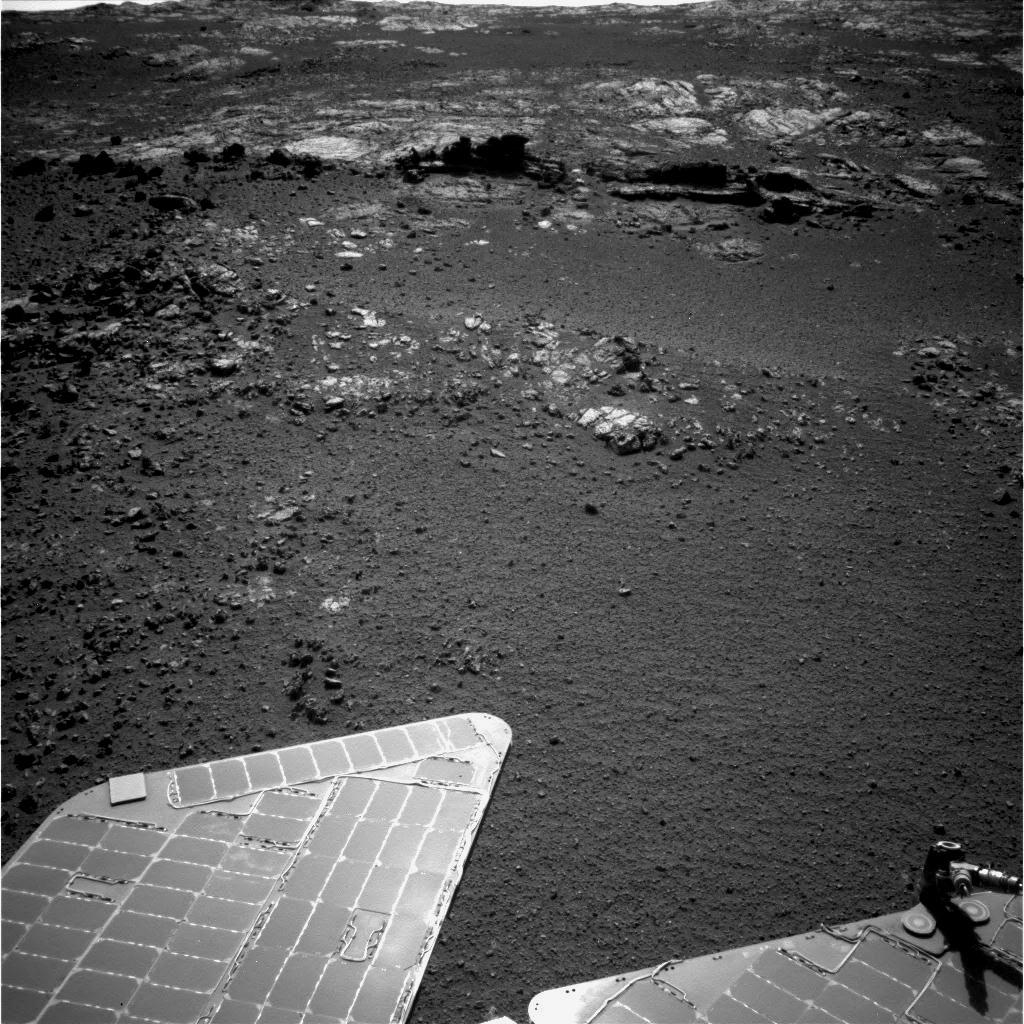

Outcrop Beckoning Opportunity, Sol 3057

The team operating NASA’s Mars Exploration Rover Opportunity plans to investigate rocks in this area photographed by the rover’s navigation camera during the 3,057th Martian day, or sol, of Opportunity’s work on Mars (Aug. 23, 2012). Both the dark fins and the paler outcrop beyond them hold potential targets for studying with instruments on the rover.

Orbital investigation of the area has identified a possibility of clay minerals in this area of the Cape York segment of the western rim of Endeavour Crater.

This view is toward the west. A portion of the rover’s solar array is in the foreground. Winds cleaned some of the accumulated dust from the array in June and July 2012.

Credit: NASA/JPL-Caltech